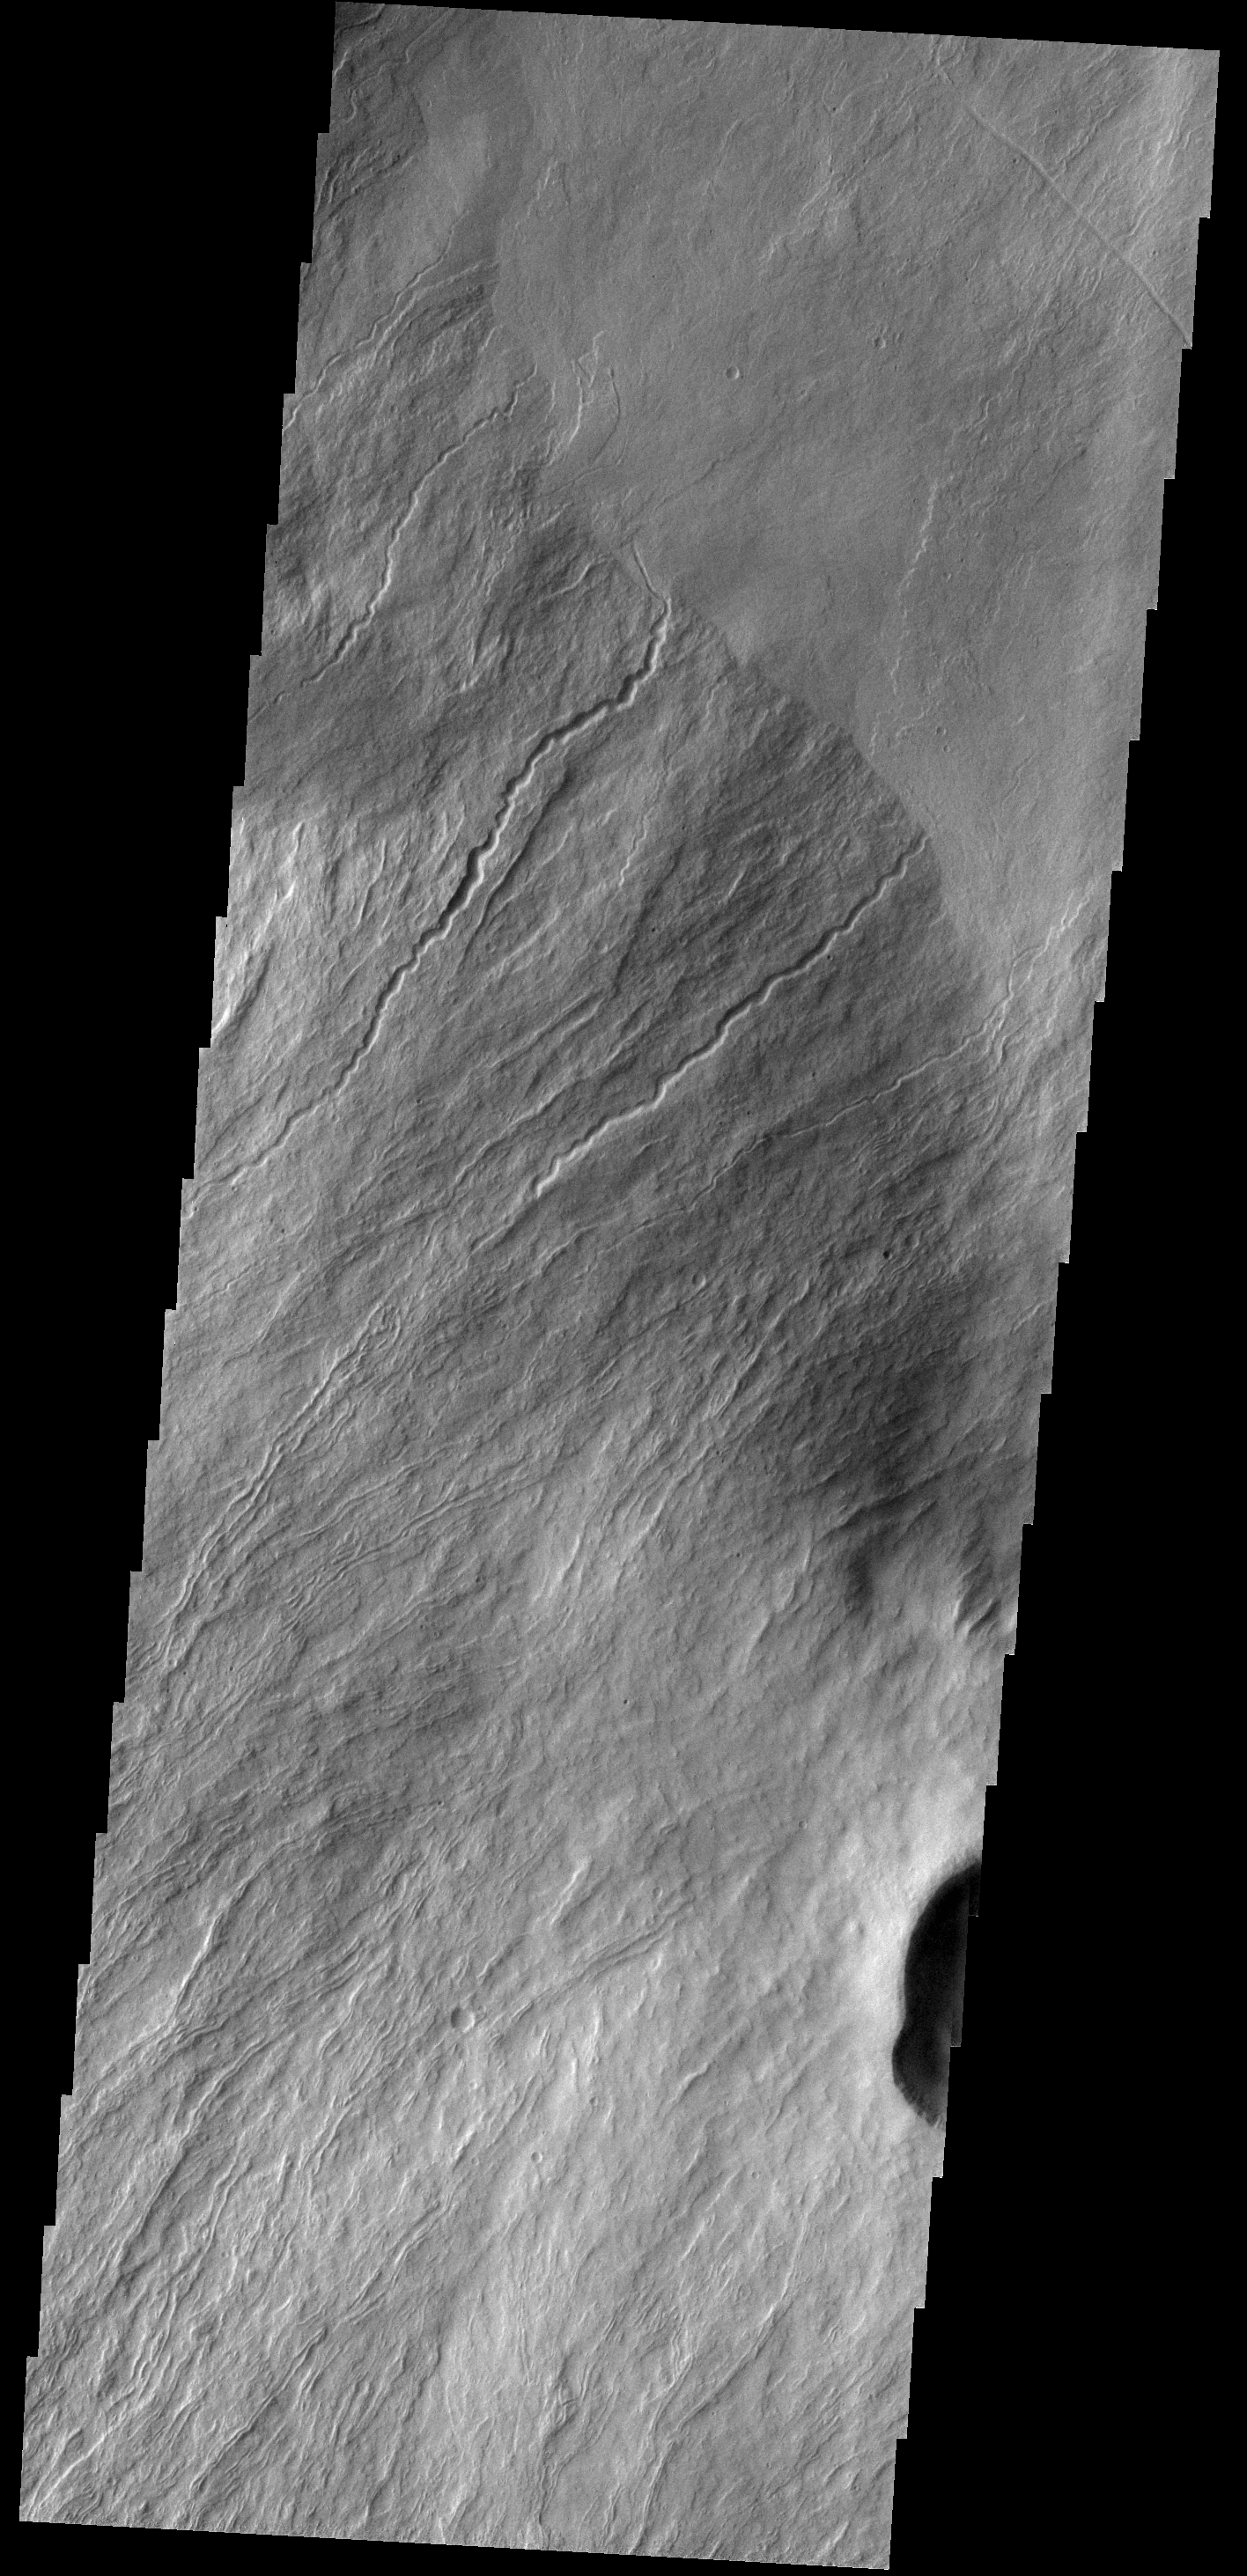

Olympus Rupes

Today’s VIS image shows a portion of Olympus Rupes, part of the steep margin surrounding Olympus Mons. The term rupes means scarp.

Credit: NASA/JPL-Caltech/ASU